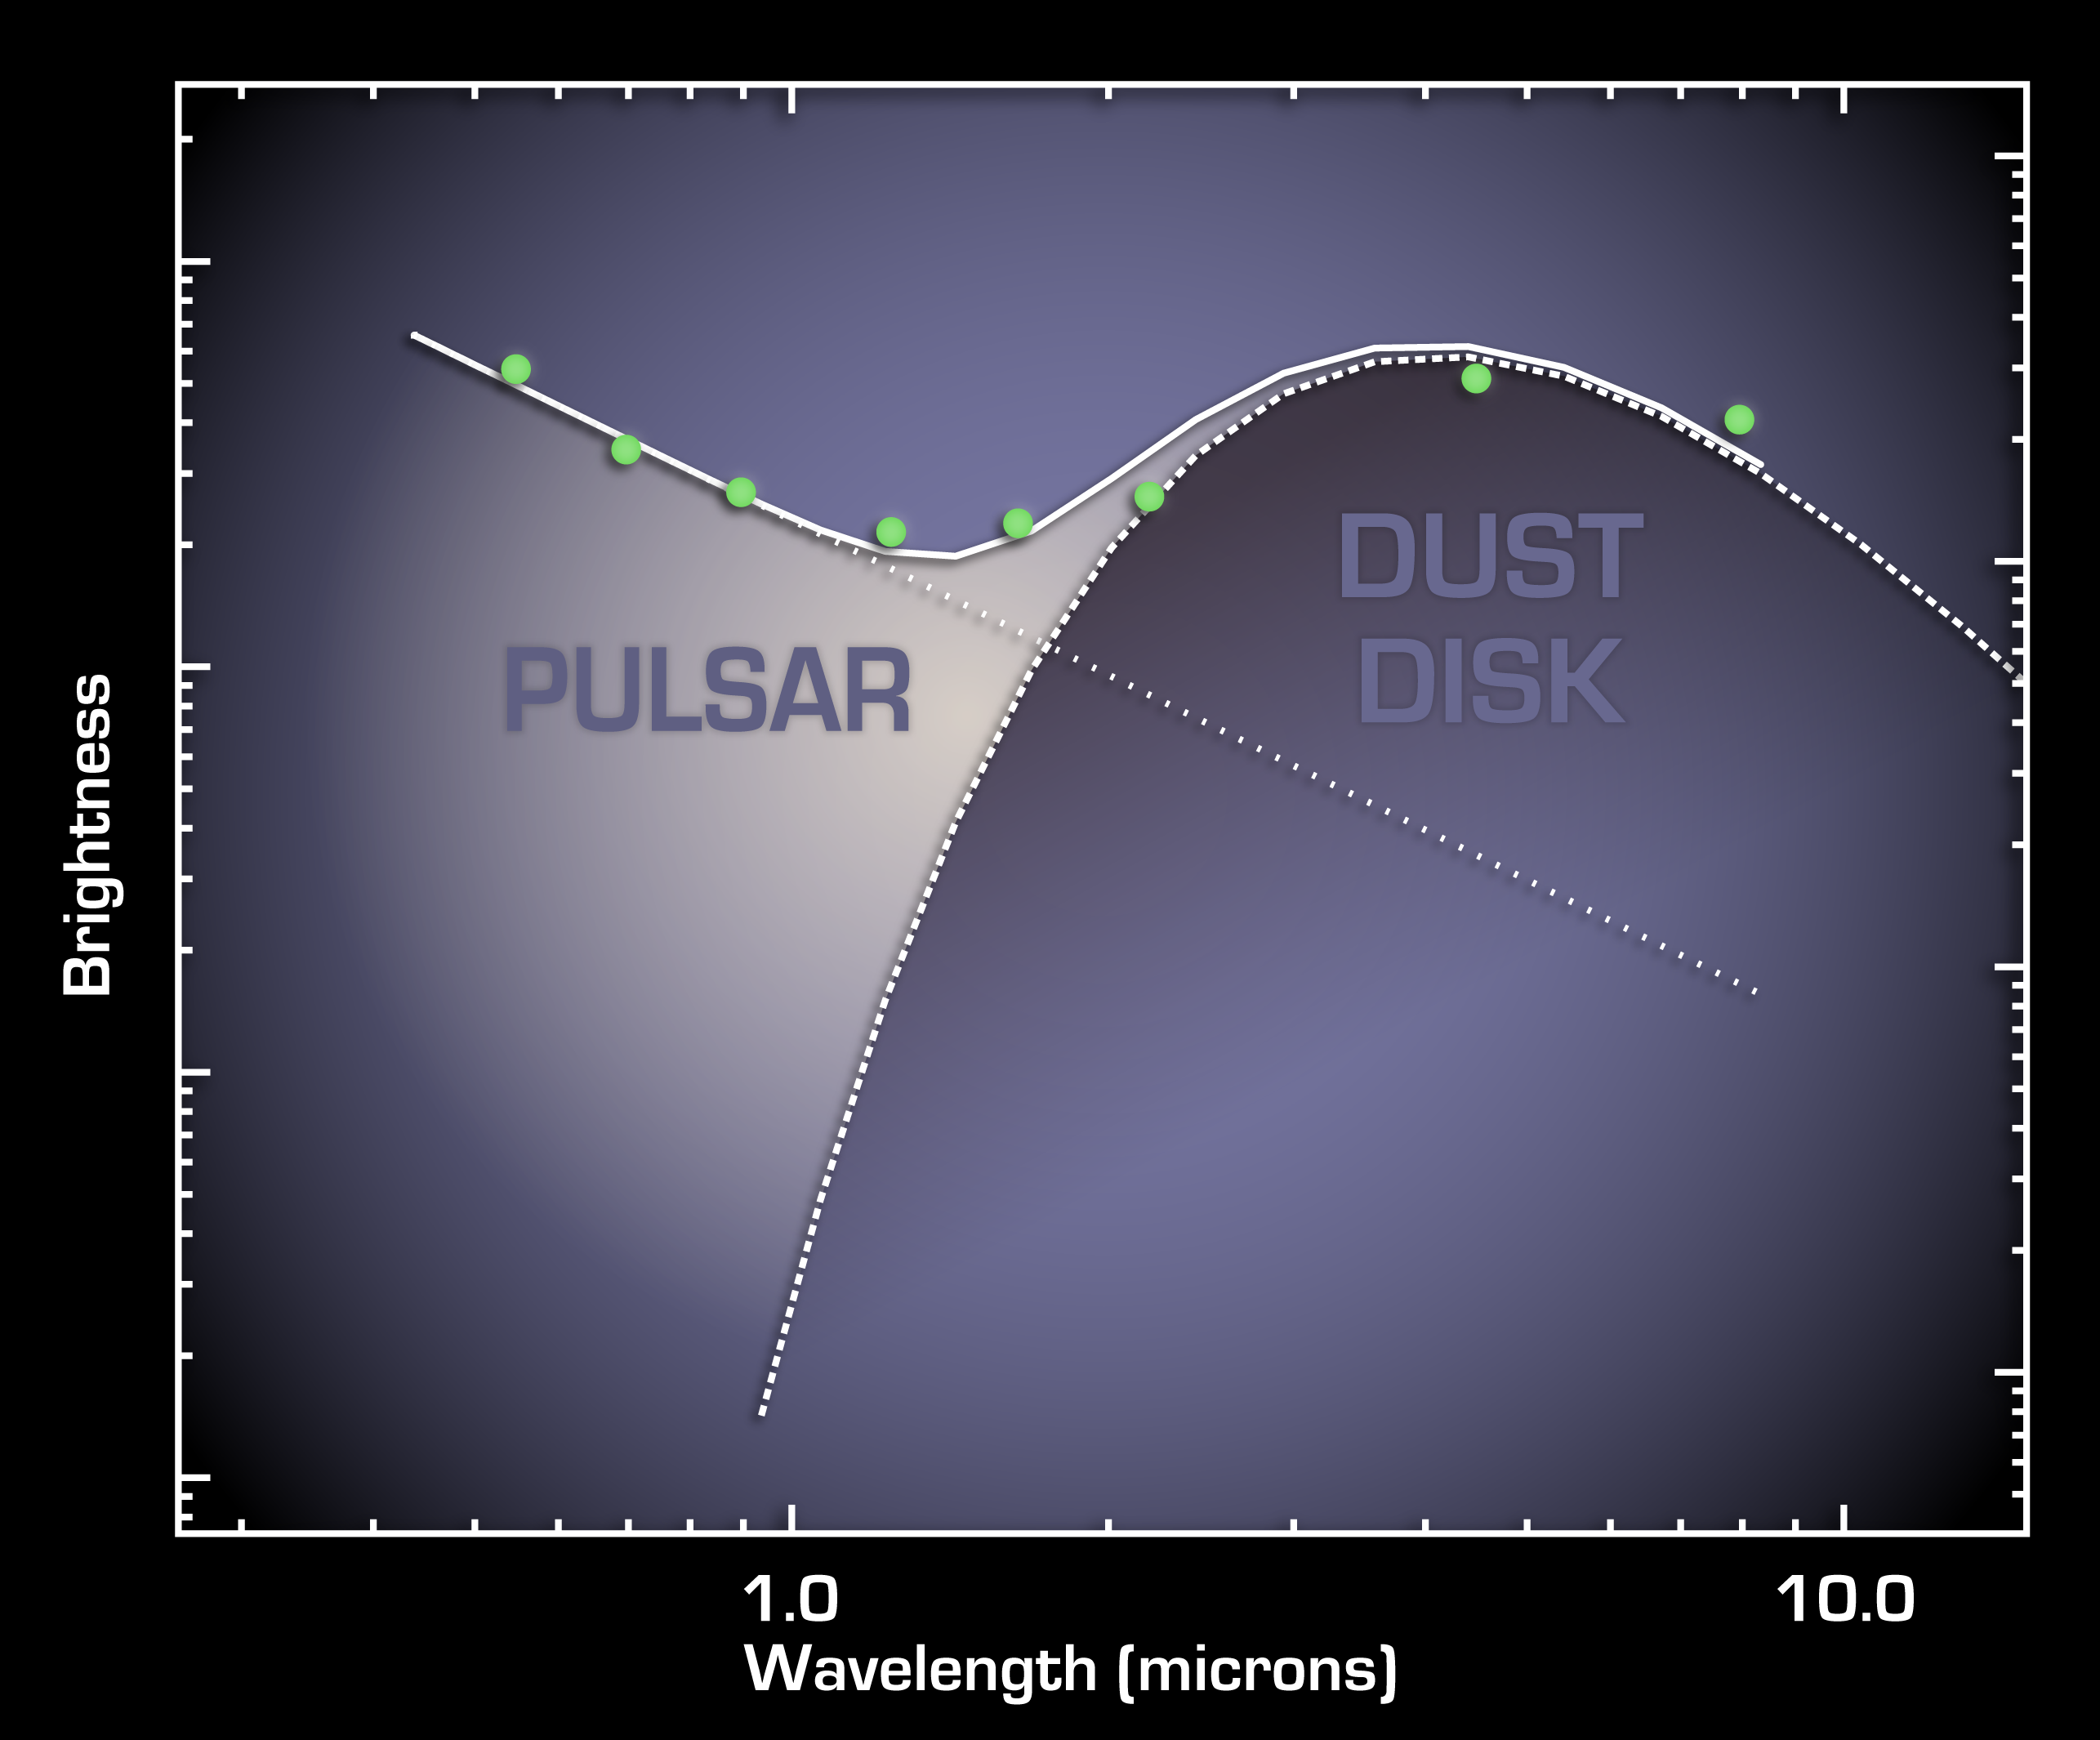

Circle of Ashes

This plot tells astronomers that a pulsar, the remnant of a stellar explosion, is surrounded by a disk of its own ashes. The disk, revealed by the two data points at the far right from NASA’s Spitzer Space Telescope, is the first ever found around a pulsar. Astronomers believe planets might rise up out of these stellar ashes.

The data in this plot, or spectrum, were taken by ground-based telescopes and Spitzer. They show that light from around the pulsar can be divided into two categories: direct light from the pulsar, and light from the dusty disk swirling around the pulsar. This excess light was detected by Spitzer’s infrared array camera. Dust gives off more infrared light than the pulsar because it’s cooler.

The pulsar, called 4U 0142+61, was once a massive star, until about 100,000 years ago, when it blew up in a supernova explosion and scattered dusty debris into space. Some of that debris was captured into what astronomers refer to as a “fallback disk,” now circling the leftover stellar core, or pulsar. The disk resembles protoplanetary disks around young stars, out of which planets are thought to be born.

The data have been corrected to remove the effects of light scattering from dust that lies between Earth and the pulsar.

The ground-based data is from the Keck I telescope atop Mauna Kea, Hawaii.

Credit: NASA/JPL-Caltech/MIT